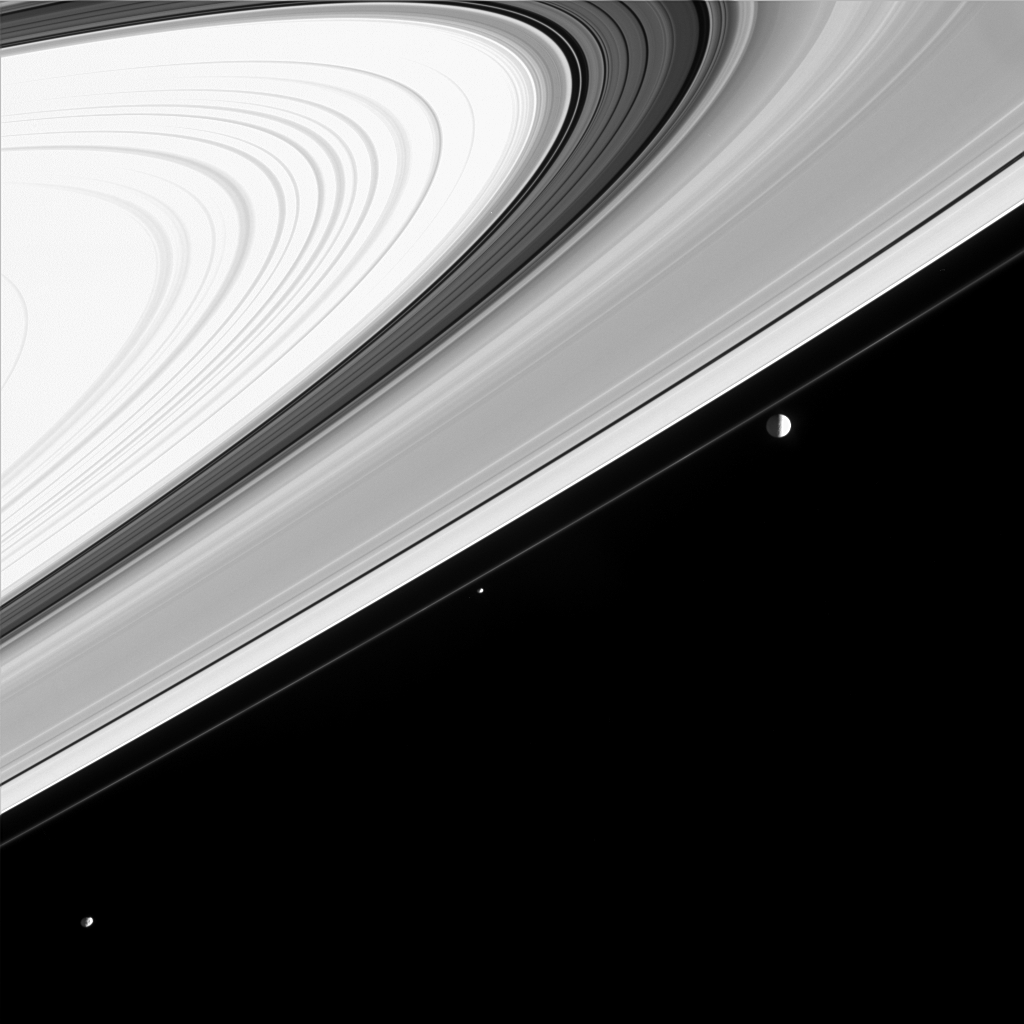

String of Moons?

Three of Saturn’s moons appear almost like a string of pearls in this Cassini image, but looks are deceiving.

Moons visible in this image: Mimas (398 kilometers, or 247 miles across) at right, Pandora (84 kilometers, or 52 miles across) near center and Janus (181 kilometers, or 113 miles across) in the lower left corner. Mimas’ orbit inclination of 1.6 degrees relative to Saturn’s equator is enough to make it appear as if it orbits just beyond the F ring when viewed from this vantage point of 5 degrees below the rings. In fact, it is 34,000 kilometers (21,000 miles) more distant than Janus.

Contrast in the image was enhanced to make visible the faces of moons lit by reflected light from Saturn (their left sides). Notable here is the irregular shape of Janus, compared with larger, spherical Mimas. The bright B ring (at upper left) appears overexposed due to the extreme contrast enhancement.

The image was taken in visible light with the Cassini spacecraft narrow angle camera on Jan. 22, 2005, at a distance of approximately 2.7 million kilometers (1.7 million miles) from Saturn. The image scale is 16 kilometers (10 miles) per pixel.

The Cassini-Huygens mission is a cooperative project of NASA, the European Space Agency and the Italian Space Agency. The Jet Propulsion Laboratory, a division of the California Institute of Technology in Pasadena, manages the mission for NASA’s Science Mission Directorate, Washington, D.C. The Cassini orbiter and its two onboard cameras were designed, developed and assembled at JPL. The imaging team is based at the Space Science Institute, Boulder, Colo.

Credit: NASA/JPL/Space Science Institute